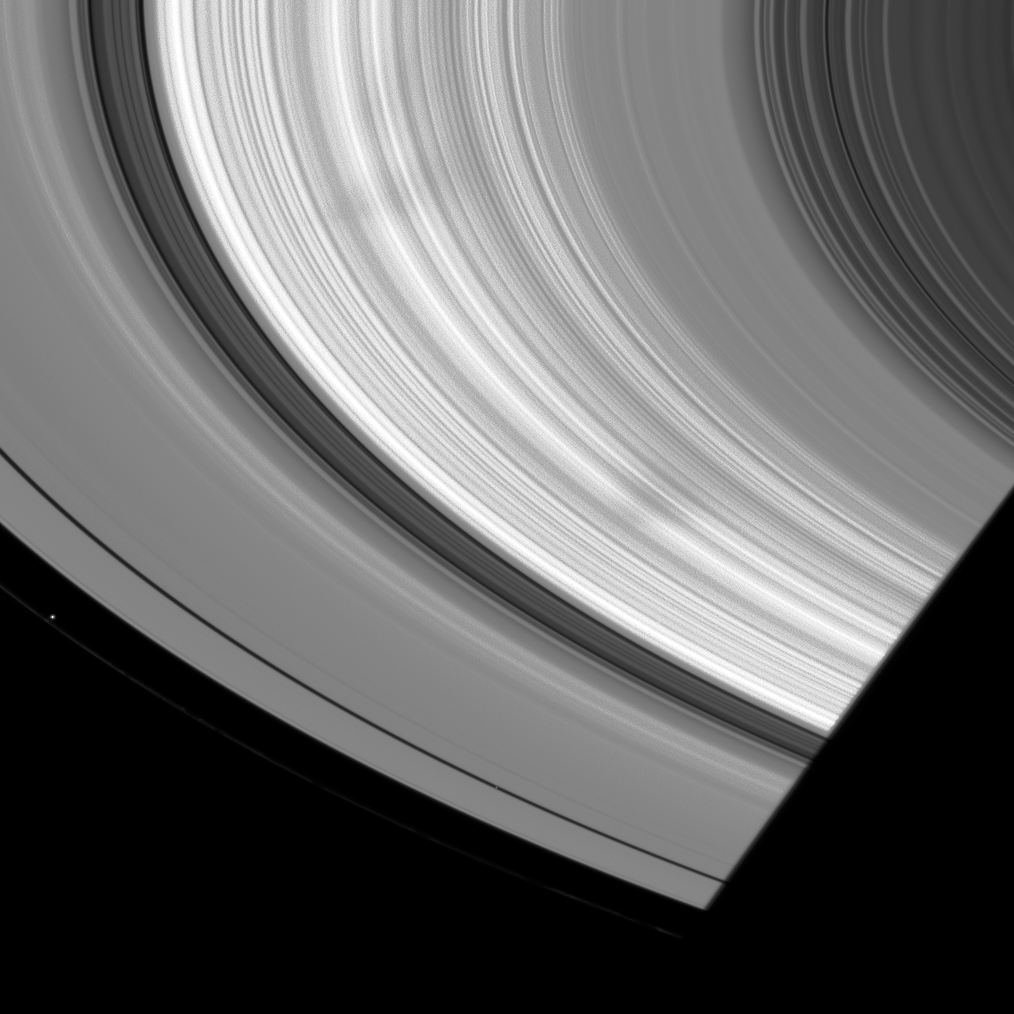

Like Spokes of Old

Cassini spacecraft spots a couple of large, wedge-shaped spokes in Saturn’s B ring.

Spokes are similar in appearance to those seen by the Voyager spacecraft (see PIA02275).

Prometheus (86 kilometers, or 53 miles across) can be spotted interior to the narrow F ring at left. Pan (28 kilometers, or 17 miles across at its widest point) is barely visible within the Encke Gap, below center.

This view looks toward the sunlit side of the rings from about 26 degrees below the ringplane. Pan has been brightened in this image for better visibility. The image was taken in visible light with the Cassini spacecraft wide-angle camera on July 8, 2008. The view was acquired at a distance of approximately 749,000 kilometers (465,000 miles) from Saturn and at a Sun-Saturn-spacecraft, or phase, angle of 31 degrees. Image scale is 41 kilometers (26 miles) per pixel.

The Cassini-Huygens mission is a cooperative project of NASA, the European Space Agency and the Italian Space Agency. The Jet Propulsion Laboratory, a division of the California Institute of Technology in Pasadena, manages the mission for NASA’s Science Mission Directorate, Washington, D.C. The Cassini orbiter and its two onboard cameras were designed, developed and assembled at JPL. The imaging operations center is based at the Space Science Institute in Boulder, Colo.

Credit: NASA/JPL/Space Science Institute